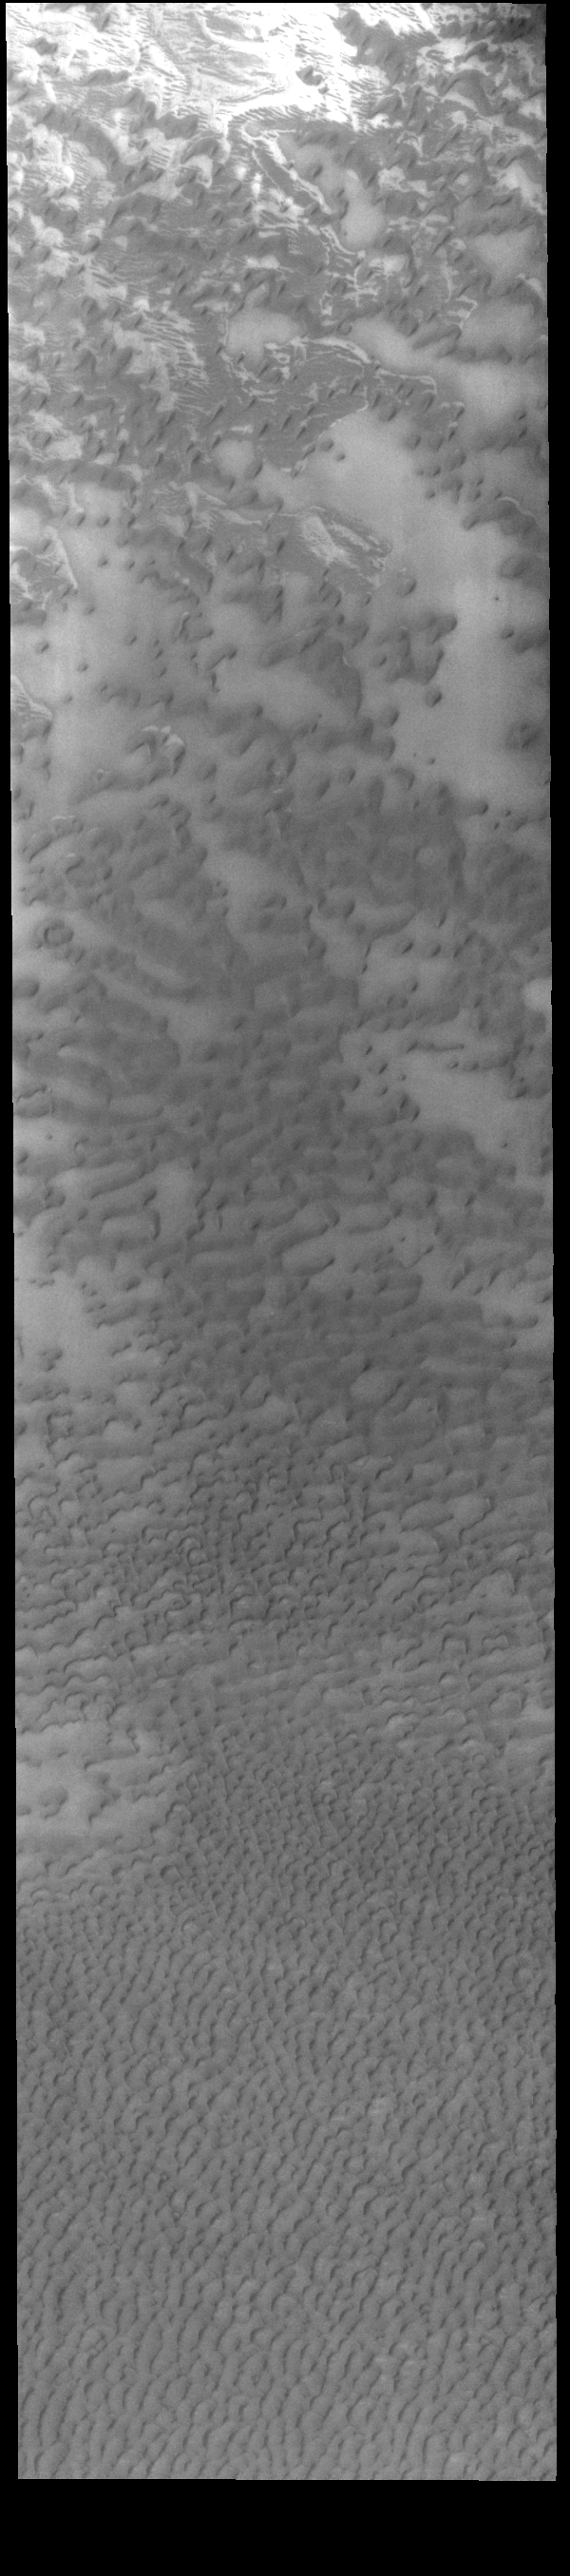

Olympia Undae

This VIS image shows part of Olympia Undae, the immense dune field that surrounds part of the north polar cap. At the top of the image the dunes are small and isolated. As the amount of available sand increases the density of dunes increases. This is seen at the bottom of the image. Collected during northern summer, the dunes are completely free of ice and frost.

Credit: NASA/JPL-Caltech/ASU